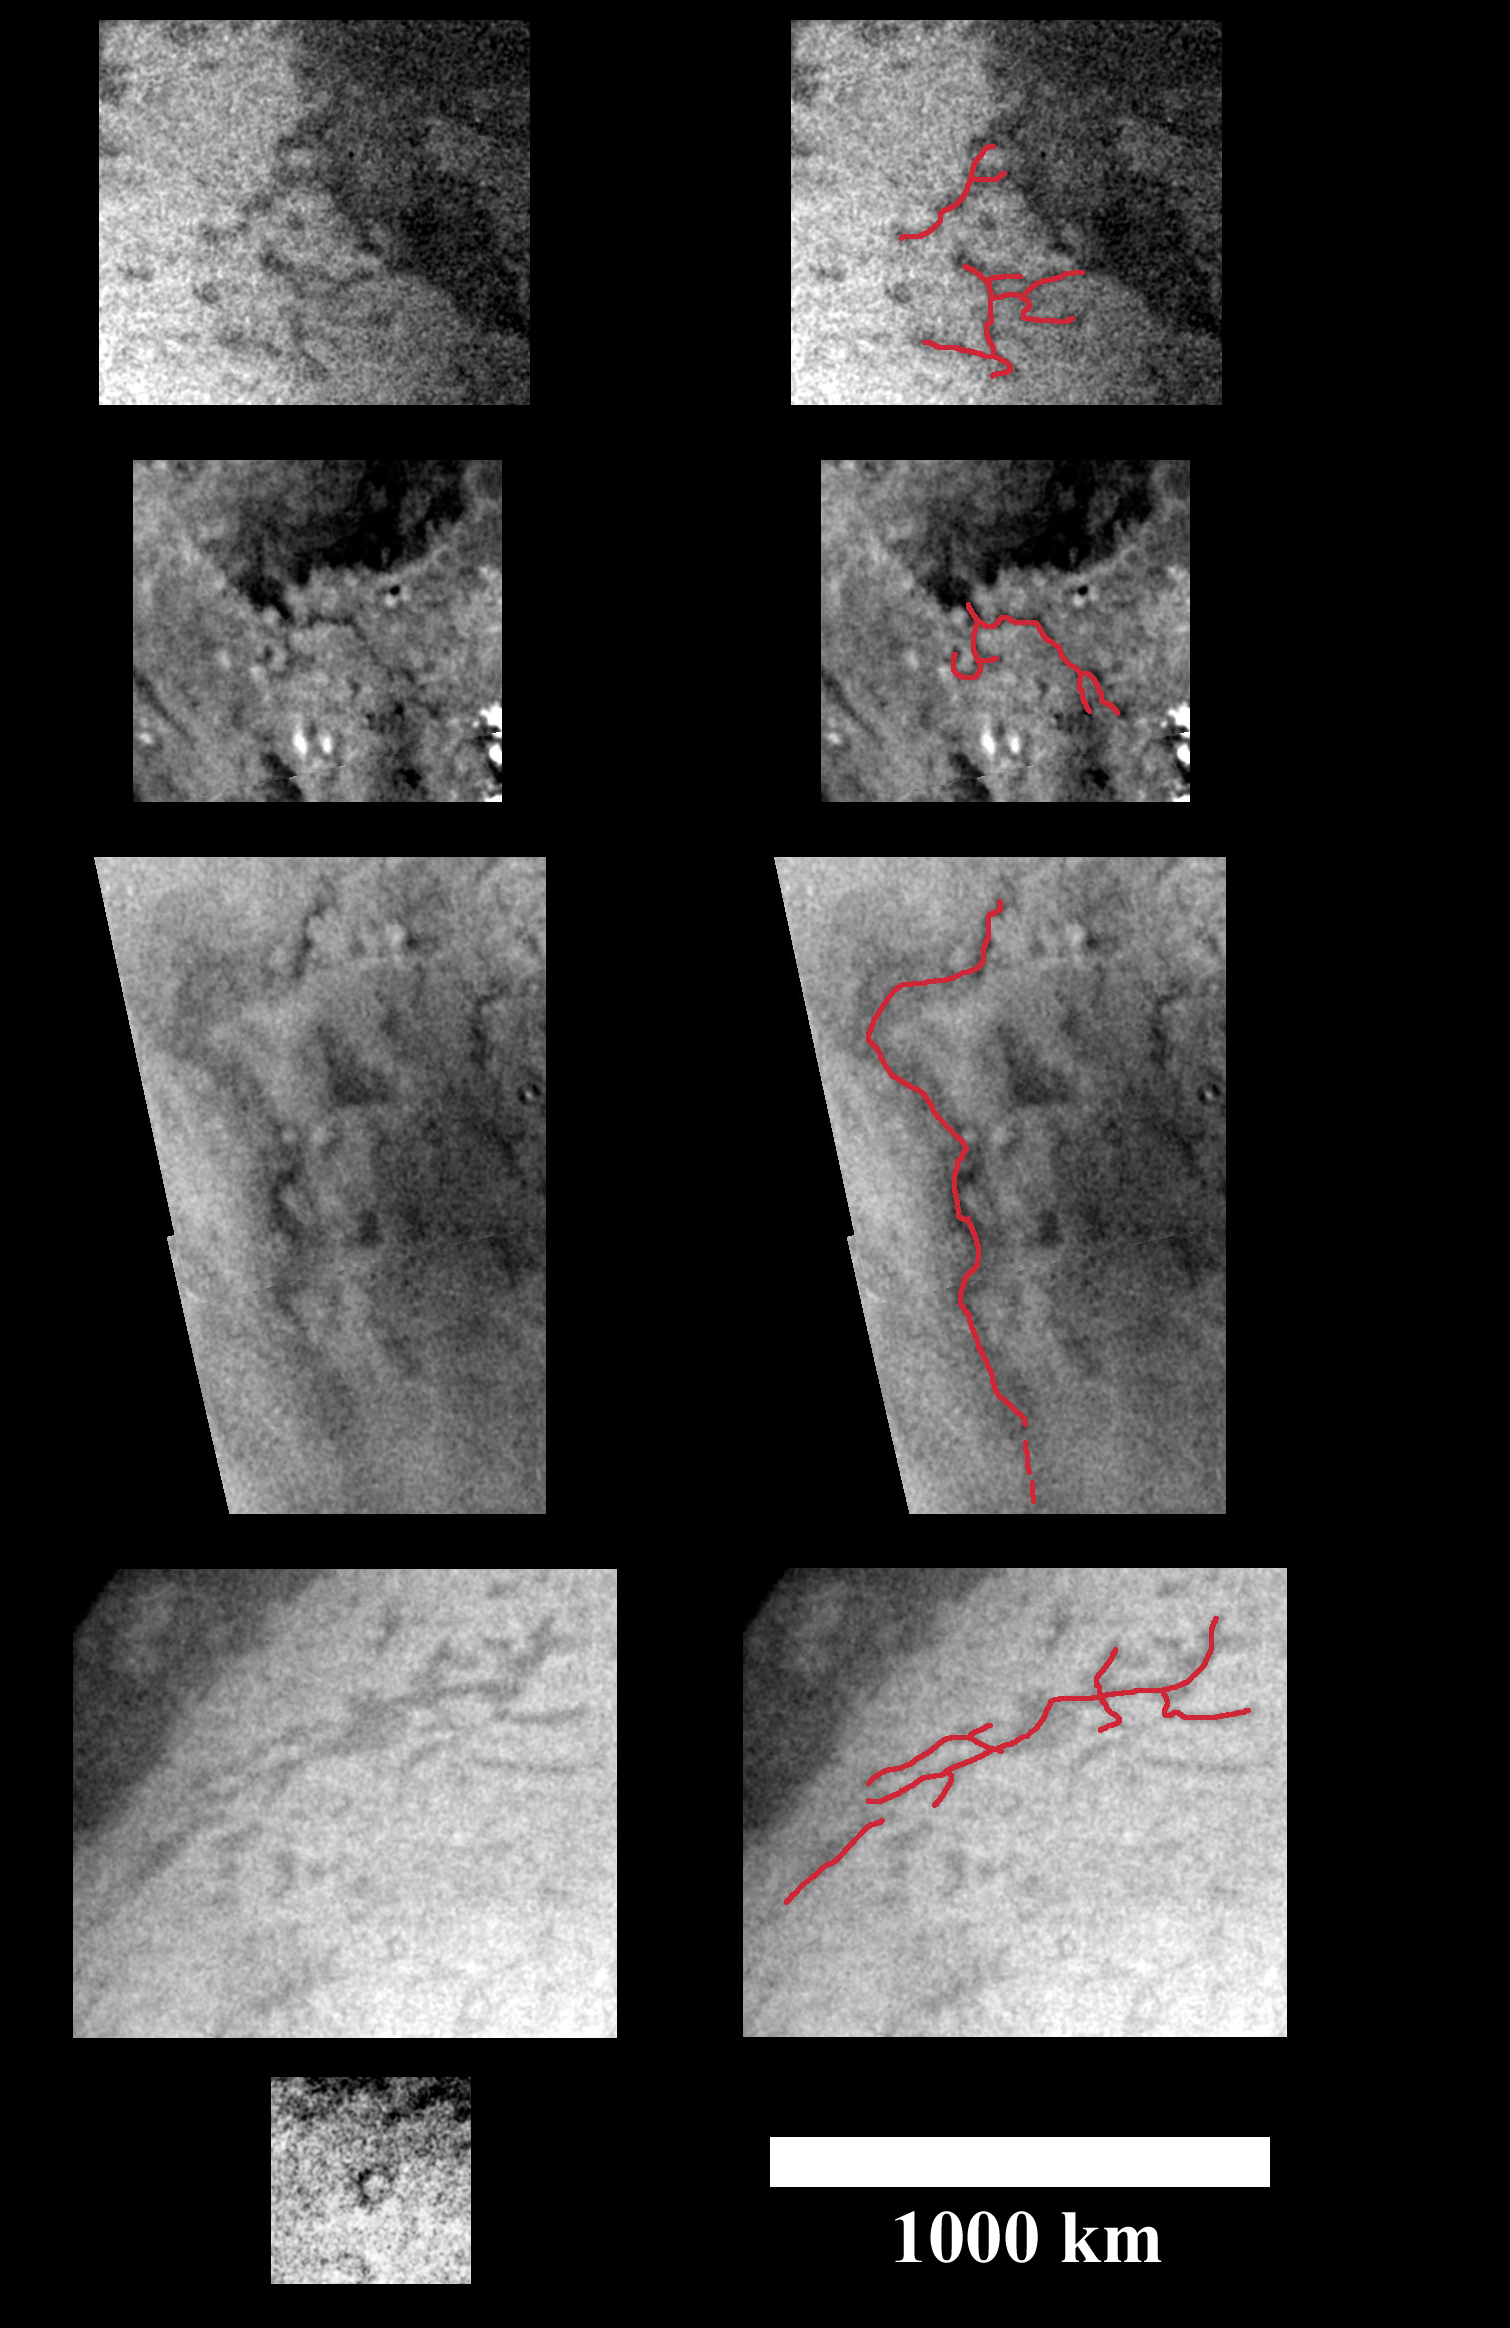

Tracing Surface Features on Titan–Close-Ups

These images of Titan’s south polar region were acquired during Cassini’s first distant encounter with the smog-enshrouded moon on July 2, 2004. The spacecraft approached Titan at a distance of about 340,000 kilometers (211,000 miles) during this flyby.

This montage contains pairs of close-up images, with the original images (at left) and also versions in which some of the narrow, dark, curvilinear and rectilinear surface features have been traced by red lines (at right). These dark features may be examples of surface channels and deeper crustal structures such as faults. The longest features (in the third and fourth pairs from the top) extend for as much as 1,500 kilometers (930 miles) across the surface and are as narrow as 10 kilometers (6 miles) across. At the bottom left, a single frame shows a small, dark, circular feature, which could be an impact crater. For reference, the white bar at the bottom right is a 1,000-kilometers-long (620 mile) scale bar.

A large mosaic of this region and the source of the images in this montage is also available (see PIA06203).

The Cassini-Huygens mission is a cooperative project of NASA, the European Space Agency and the Italian Space Agency. The Jet Propulsion Laboratory, a division of the California Institute of Technology in Pasadena, manages the mission for NASA’s Science Mission Directorate, Washington, D.C. The Cassini orbiter and its two onboard cameras were designed, developed and assembled at JPL. The imaging team is based at the Space Science Institute, Boulder, Colo.

Credit: NASA/JPL/Space Science Institute